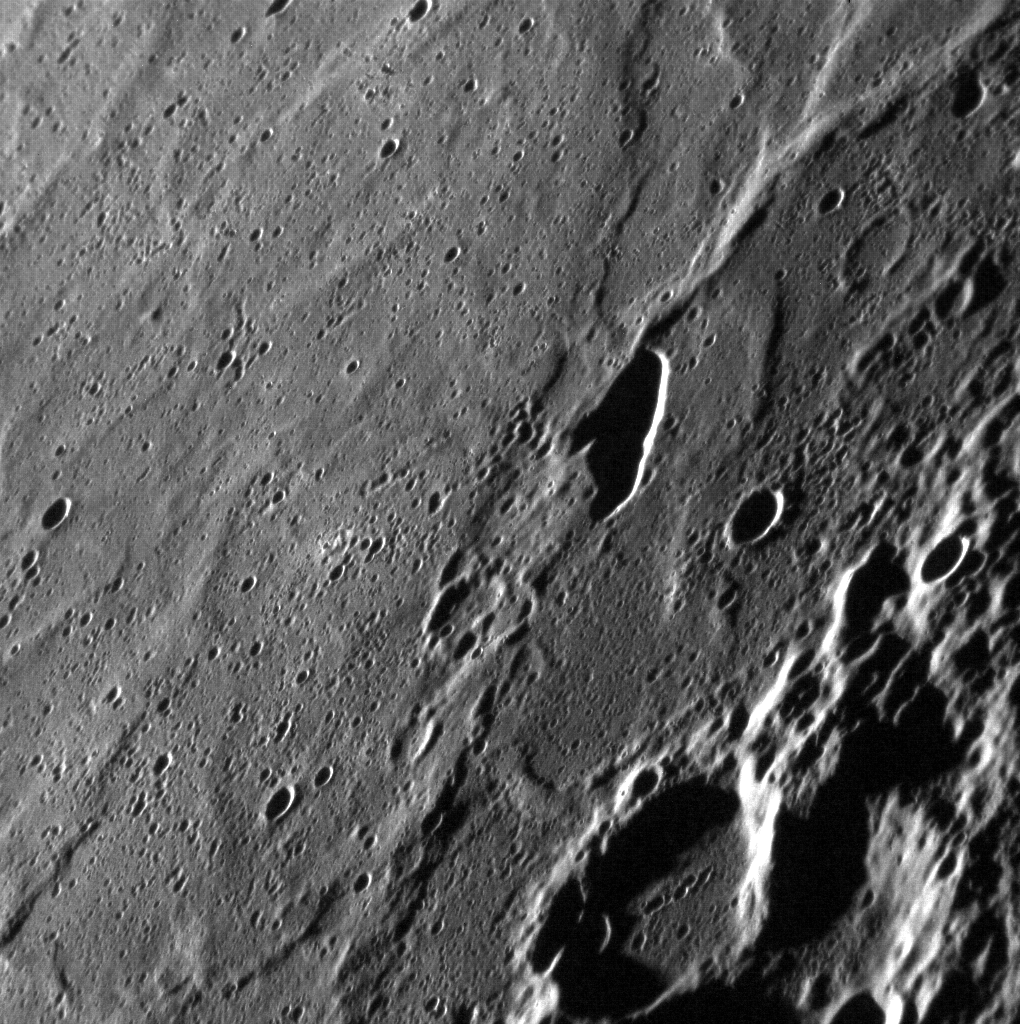

Pit(ch) Black

The Tolstoj basin is located in Mercury’s southern hemisphere, and is 355 km (220 miles) in diameter. This oblique image shows an elongate pit inside Tolstoj, a basin whose floor appears to have been flooded by lavas. The pit lacks the raised rim of an impact crater, and may have formed when magma withdrew from a shallow chamber, causing an unsupported area of the surface to collapse. The low-angle lighting in this image hides the floor of the pit, making it appear much deeper than it actually is. The pit is aligned approximately north-south.

This image was acquired as a high-resolution targeted observation. Targeted observations are images of a small area on Mercury’s surface at resolutions much higher than the 250-meter/pixel (820 feet/pixel) morphology base map or the 1-kilometer/pixel (0.6 miles/pixel) color base map. It is not possible to cover all of Mercury’s surface at this high resolution during MESSENGER’s one-year mission, but several areas of high scientific interest are generally imaged in this mode each week.

Date acquired: January 11, 2012
Image Mission Elapsed Time (MET): 234752446
Image ID: 1251011
Instrument: Narrow Angle Camera (NAC) of the Mercury Dual Imaging System (MDIS)
Center Latitude: -16.97°
Center Longitude: 198.1° E
Resolution: 99 meters/pixel
Scale: This image shows a field of view approximately 150 km (93 miles) across
Incidence Angle: 84.8°
Emission Angle: 58.6°
Phase Angle: 135.6°

The MESSENGER spacecraft is the first ever to orbit the planet Mercury, and the spacecraft’s seven scientific instruments and radio science investigation are unraveling the history and evolution of the Solar System’s innermost planet. Visit the Why Mercury? section of this website to learn more about the key science questions that the MESSENGER mission is addressing. During the one-year primary mission, MDIS is scheduled to acquire more than 75,000 images in support of MESSENGER’s science goals.

These images are from MESSENGER, a NASA Discovery mission to conduct the first orbital study of the innermost planet, Mercury. For information regarding the use of images, see the MESSENGER image use policy.

Credit: NASA/Johns Hopkins University Applied Physics Laboratory/Carnegie Institution of Washington